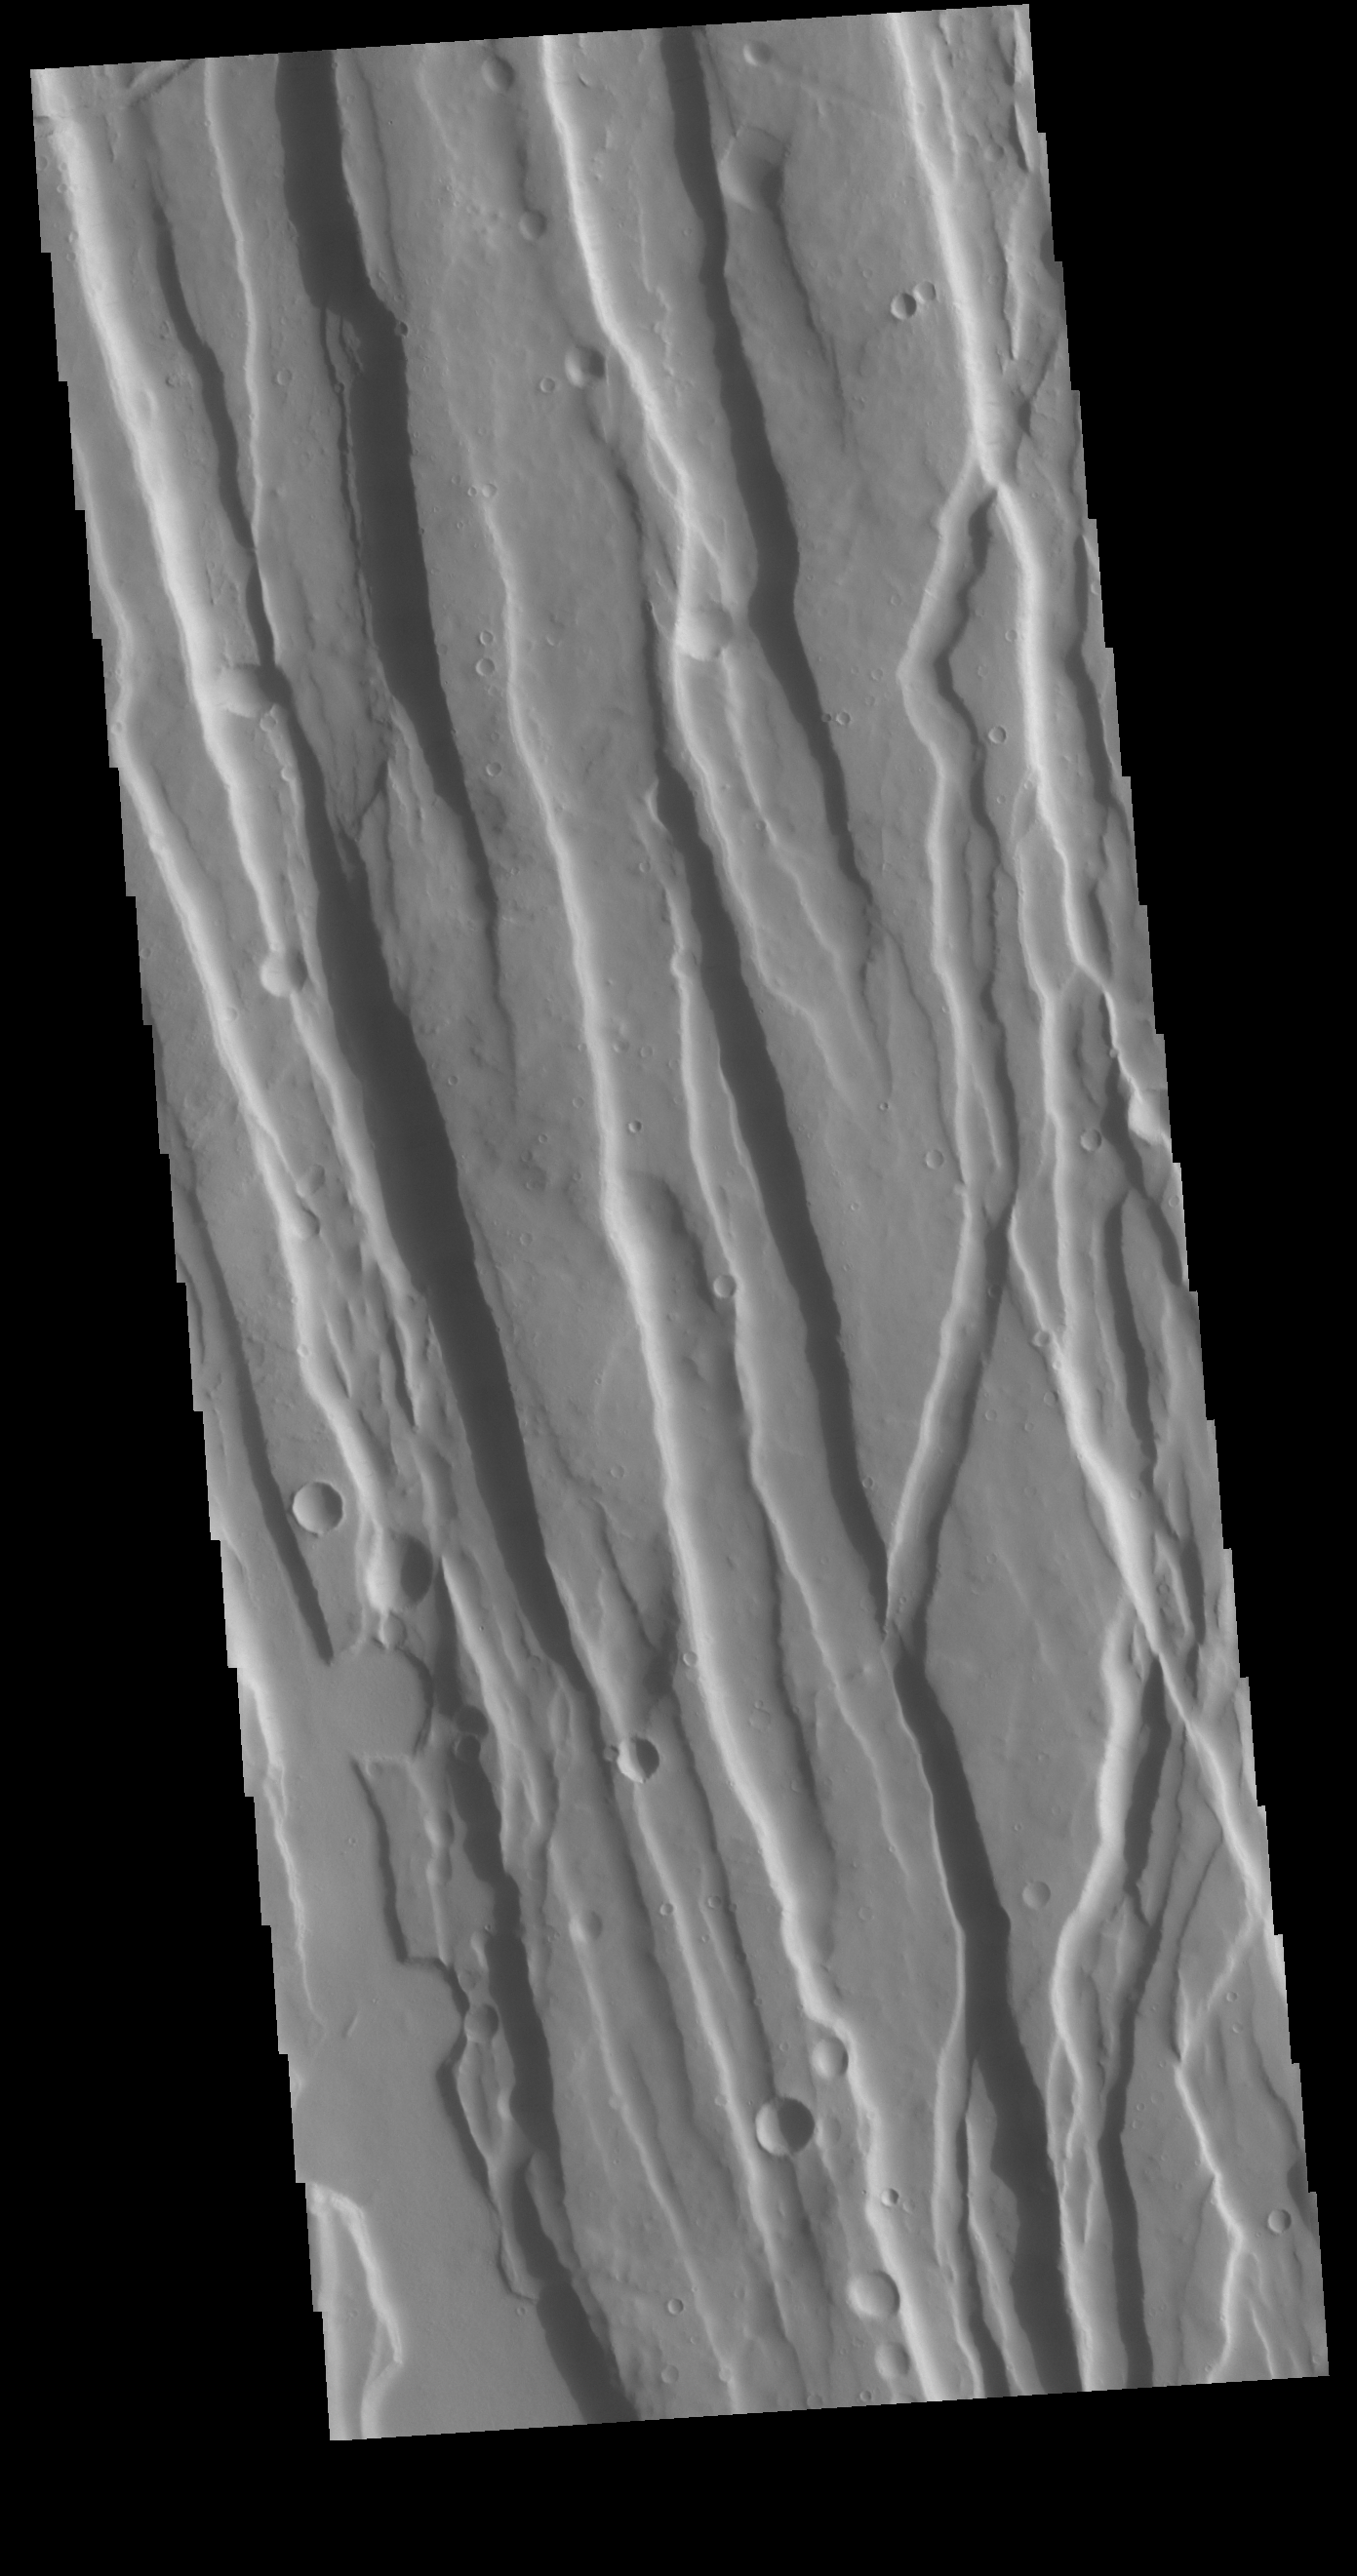

Ceraunius Fossae

This VIS image shows part of Ceraunius Fossae. The linear depressions are fault bounded features called graben. Graben form from tectonic forces that are pulling apart the surface, created space for material to “slide down” along the fault. Alba Mons is surrounded by extensive regions of closely spaced graben. Ceraunius Fossae is located south of Alba Mons.

Credit: NASA/JPL-Caltech/ASU